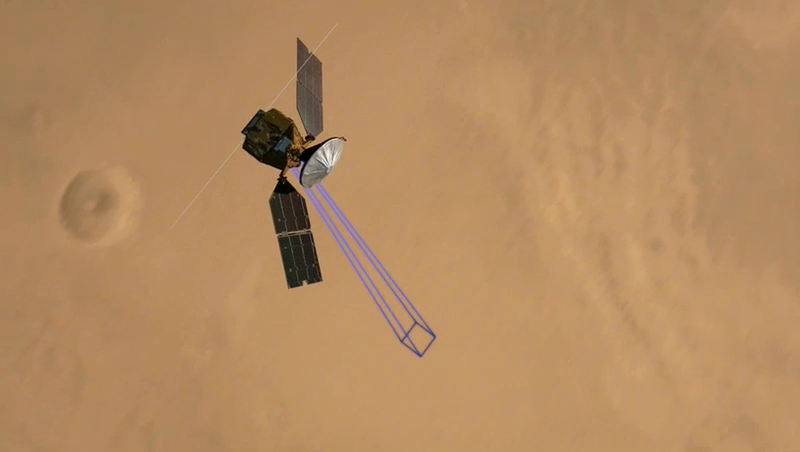

Simulated Imaging of Phoenix Landing Site

This animation simulates Mars Reconnaissance Orbiter using the High Resolution Imaging Science Experiment (HiRISE) camera to take a picture of the Phoenix lander roughly 22 hours after landing. The animation concludes with the HiRISE image showing the parachute attached to the back shell (bottom), the heat shield (right center), and the lander itself (top).

The Phoenix Mission is led by the University of Arizona, Tucson, on behalf of NASA. Project management of the mission is by NASA’s Jet Propulsion Laboratory, Pasadena, Calif. Spacecraft development is by Lockheed Martin Space Systems, Denver.

Photojournal Note: As planned, the Phoenix lander, which landed May 25, 2008 23:53 UTC, ended communications in November 2008, about six months after landing, when its solar panels ceased operating in the dark Martian winter.

Credit: NASA/JPL-Caltech/University of Arizona